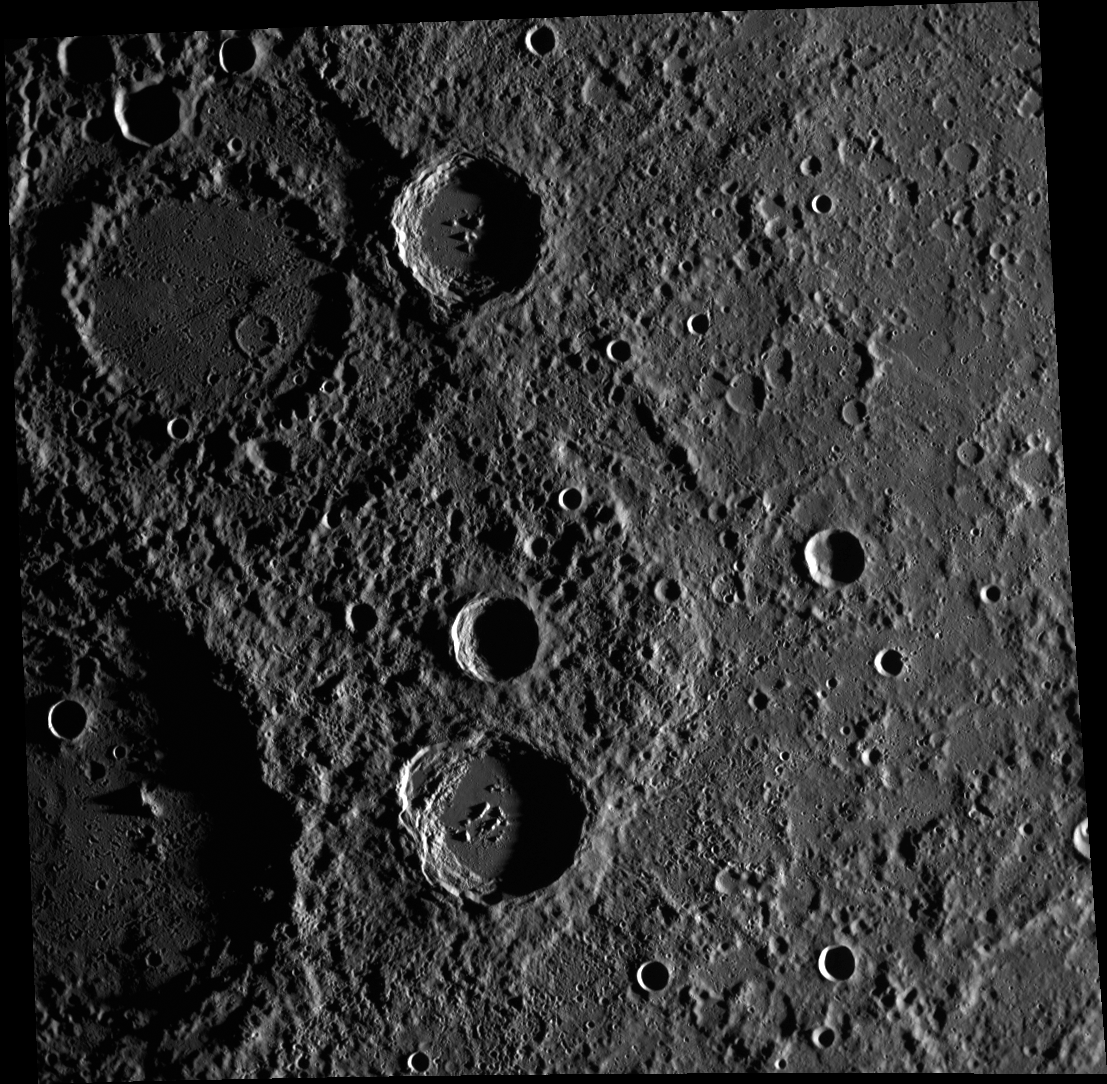

Futabatei and Sullivan’s Debut

This image shows an excellent example of an unnamed peak ring crater in the top left corner. This view also includes two named craters: Futabatei and Sullivan. Futabatei, named for the Japanese author, translator, and literary critic, is the crater with central peaks in the bottom half of the image. To its left lies Sullivan, named for Louis Henri Sullivan, who was a highly regarded American architect and is praised as the “father of skyscrapers.” In this scene, only the right half of Sullivan is visible, and much of it is in shadow.

This image was acquired as part of MDIS’s high-resolution stereo imaging campaign. Images from the stereo imaging campaign are used in combination with the surface morphology base map or the albedo base map to create high-resolution stereo views of Mercury’s surface, with an average resolution of 200 meters/pixel. Viewing the surface under the same Sun illumination conditions but from two or more viewing angles enables information about the small-scale topography of Mercury’s surface to be obtained.

Date acquired: March 03, 2012
Image Mission Elapsed Time (MET): 239248990
Image ID: 1467982
Instrument: Wide Angle Camera (WAC) of the Mercury Dual Imaging System (MDIS)
WAC filter: 7 (748 nanometers)
Center Latitude: -13.96°
Center Longitude: 276.8° E
Resolution: 327 meters/pixel
Scale: This image is 339.3 km (210.8 miles) across.
Incidence Angle: 83.7°
Emission Angle: 12.4°
Phase Angle: 91.9°

The MESSENGER spacecraft is the first ever to orbit the planet Mercury, and the spacecraft’s seven scientific instruments and radio science investigation are unraveling the history and evolution of the Solar System’s innermost planet. Visit the Why Mercury? section of this website to learn more about the key science questions that the MESSENGER mission is addressing. During the one-year primary mission, MDIS acquired 88,746 images and extensive other data sets. MESSENGER is now in a year-long extended mission, during which plans call for the acquisition of more than 80,000 additional images to support MESSENGER’s science goals.

These images are from MESSENGER, a NASA Discovery mission to conduct the first orbital study of the innermost planet, Mercury. For information regarding the use of images, see the MESSENGER image use policy.

Credit: NASA/Johns Hopkins University Applied Physics Laboratory/Carnegie Institution of Washington